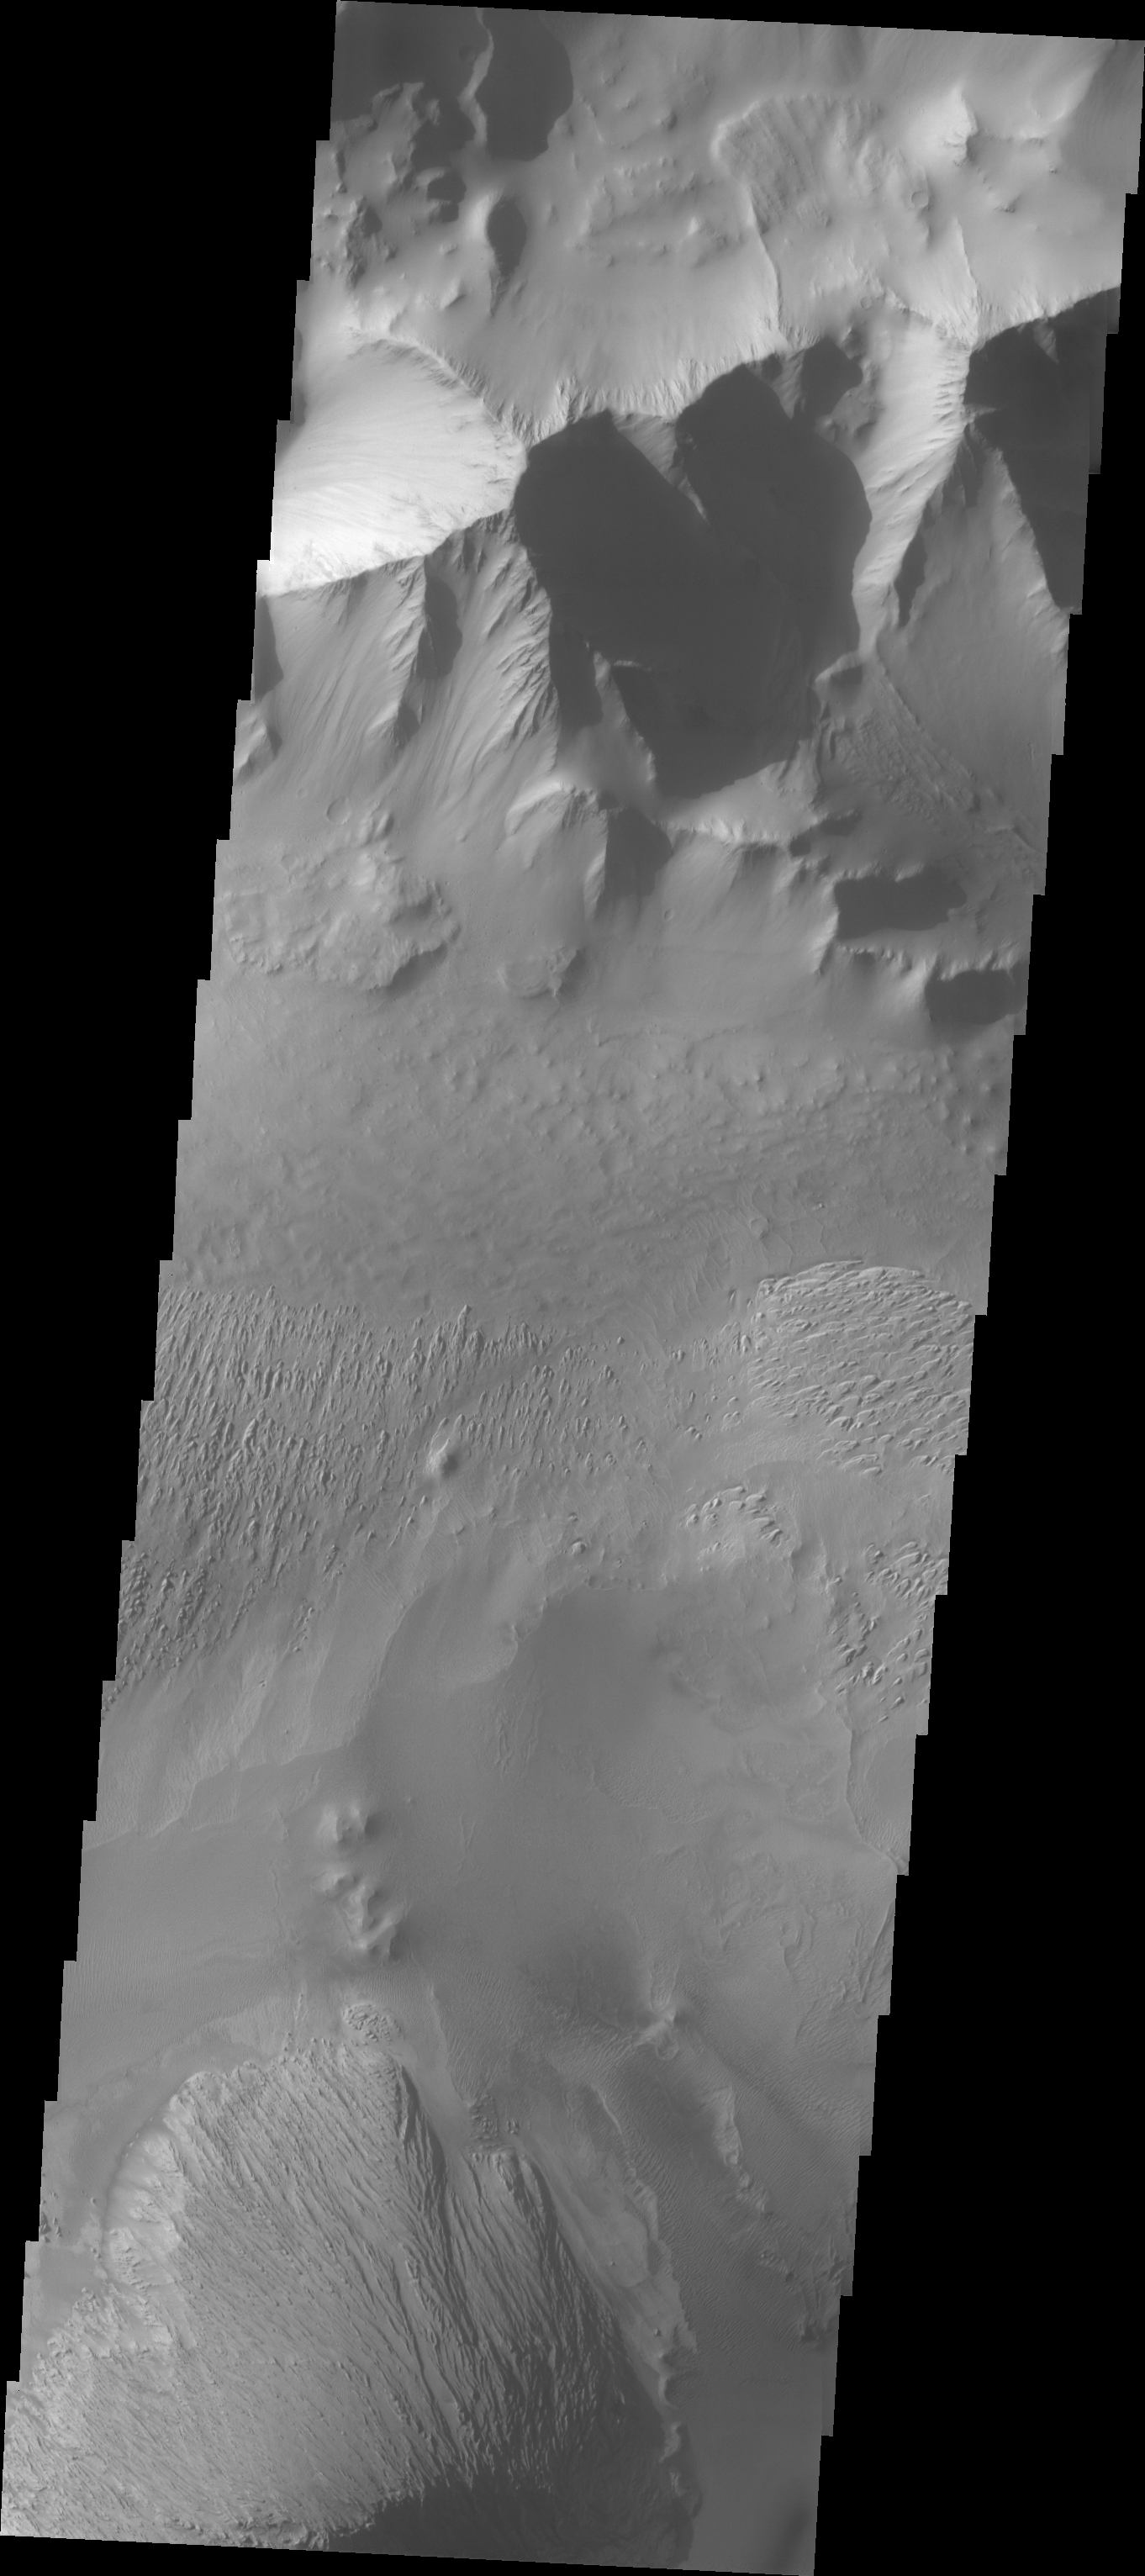

Investigating Mars: Tithonium Chasma

This VIS image shows part of Tithonium Chasma. The ridge visible at the top of the image is not the top of the canyon. The top of the canyon is off the image to the north. A lobate “tongue” visible between the ridge and the top of the canyon is the deposit left by a landslide event. This material is more resistant and forms the ridges extending down the canyon walls. Eroded materials cover much of the canyon floor. The initial formation of layered floor desposits was possibly created of air fall of dust, sand, and volcanic materials and water lain materials. The weathering of these deposits is probably by the wind. Loose sand and dust can be seen in other portions of this image.

Tithonium Chasma is at the western end of Valles Marineris. Valles Marineris is over 4000 kilometers long, wider than the United States. Tithonium Chasma is almost 810 kilometers long (499 miles), 50 kilometers wide and over 6 kilometers deep. In comparison, the Grand Canyon in Arizona is about 175 kilometers long, 30 kilometers wide, and only 2 kilometers deep. The canyons of Valles Marineris were formed by extensive fracturing and pulling apart of the crust during the uplift of the vast Tharsis plateau. Landslides have enlarged the canyon walls and created deposits on the canyon floor. Weathering of the surface and influx of dust and sand have modified the canyon floor, both creating and modifying layered materials.

The Odyssey spacecraft has spent over 15 years in orbit around Mars, circling the planet more than 71,000 times. It holds the record for longest working spacecraft at Mars. THEMIS, the IR/VIS camera system, has collected data for the entire mission and provides images covering all seasons and lighting conditions. Over the years many features of interest have received repeated imaging, building up a suite of images covering the entire feature. From the deepest chasma to the tallest volcano, individual dunes inside craters and dune fields that encircle the north pole, channels carved by water and lava, and a variety of other feature, THEMIS has imaged them all. For the next several months the image of the day will focus on the Tharsis volcanoes, the various chasmata of Valles Marineris, and the major dunes fields. We hope you enjoy these images!

Credit: NASA/JPL-Caltech/ASU